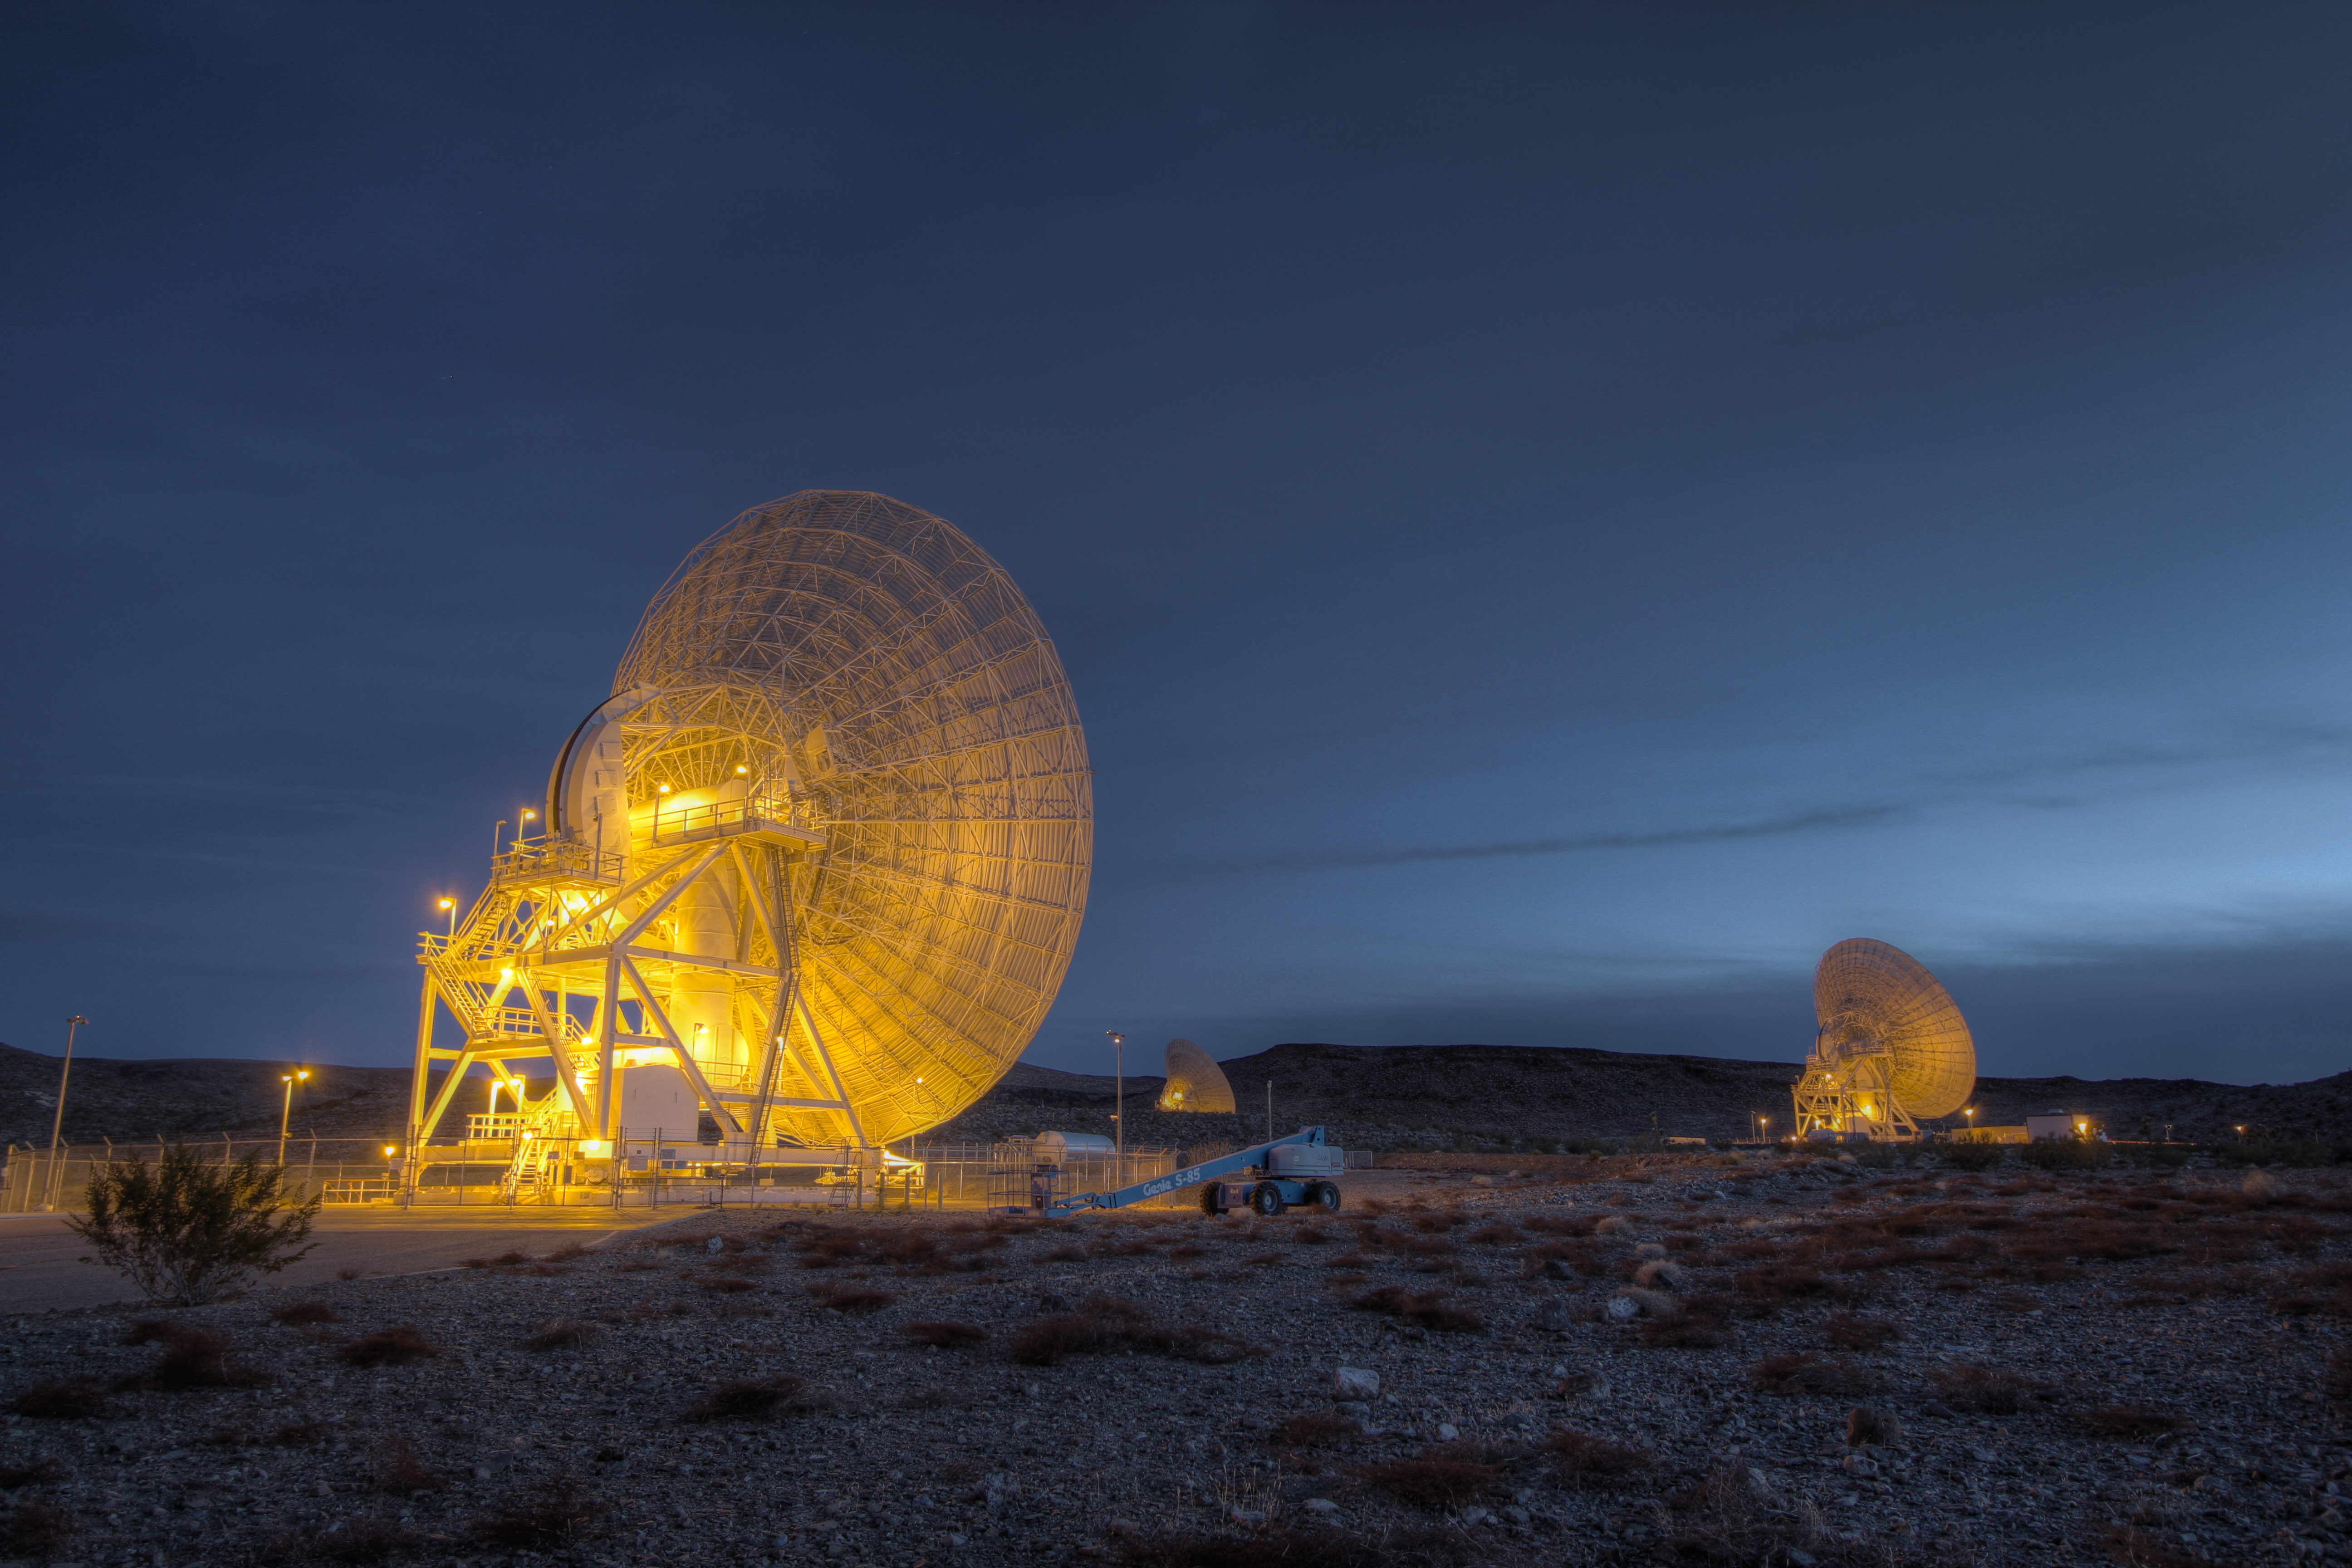

Dawn in the Apollo Valley

Beam Wave Guide antennas at Goldstone, known as the “Beam Waveguide Cluster.” Each antenna is 111.5-feet (34-m) in diameter. They are located in an area at Goldstone called “Apollo Valley.” This photograph was taken on Jan. 11, 2012.

The Goldstone Deep Space Communications Complex, located in the Mojave Desert in California, is one of three complexes that comprise NASA’s Deep Space Network (DSN). The DSN provides radio communications for all of NASA’s interplanetary spacecraft and is also utilized for radio astronomy and radar observations of the solar system and the universe.

JPL, a division of the California Institute of Technology in Pasadena, manages the Deep Space Network for NASA.

Credit: NASA/JPL-Caltech